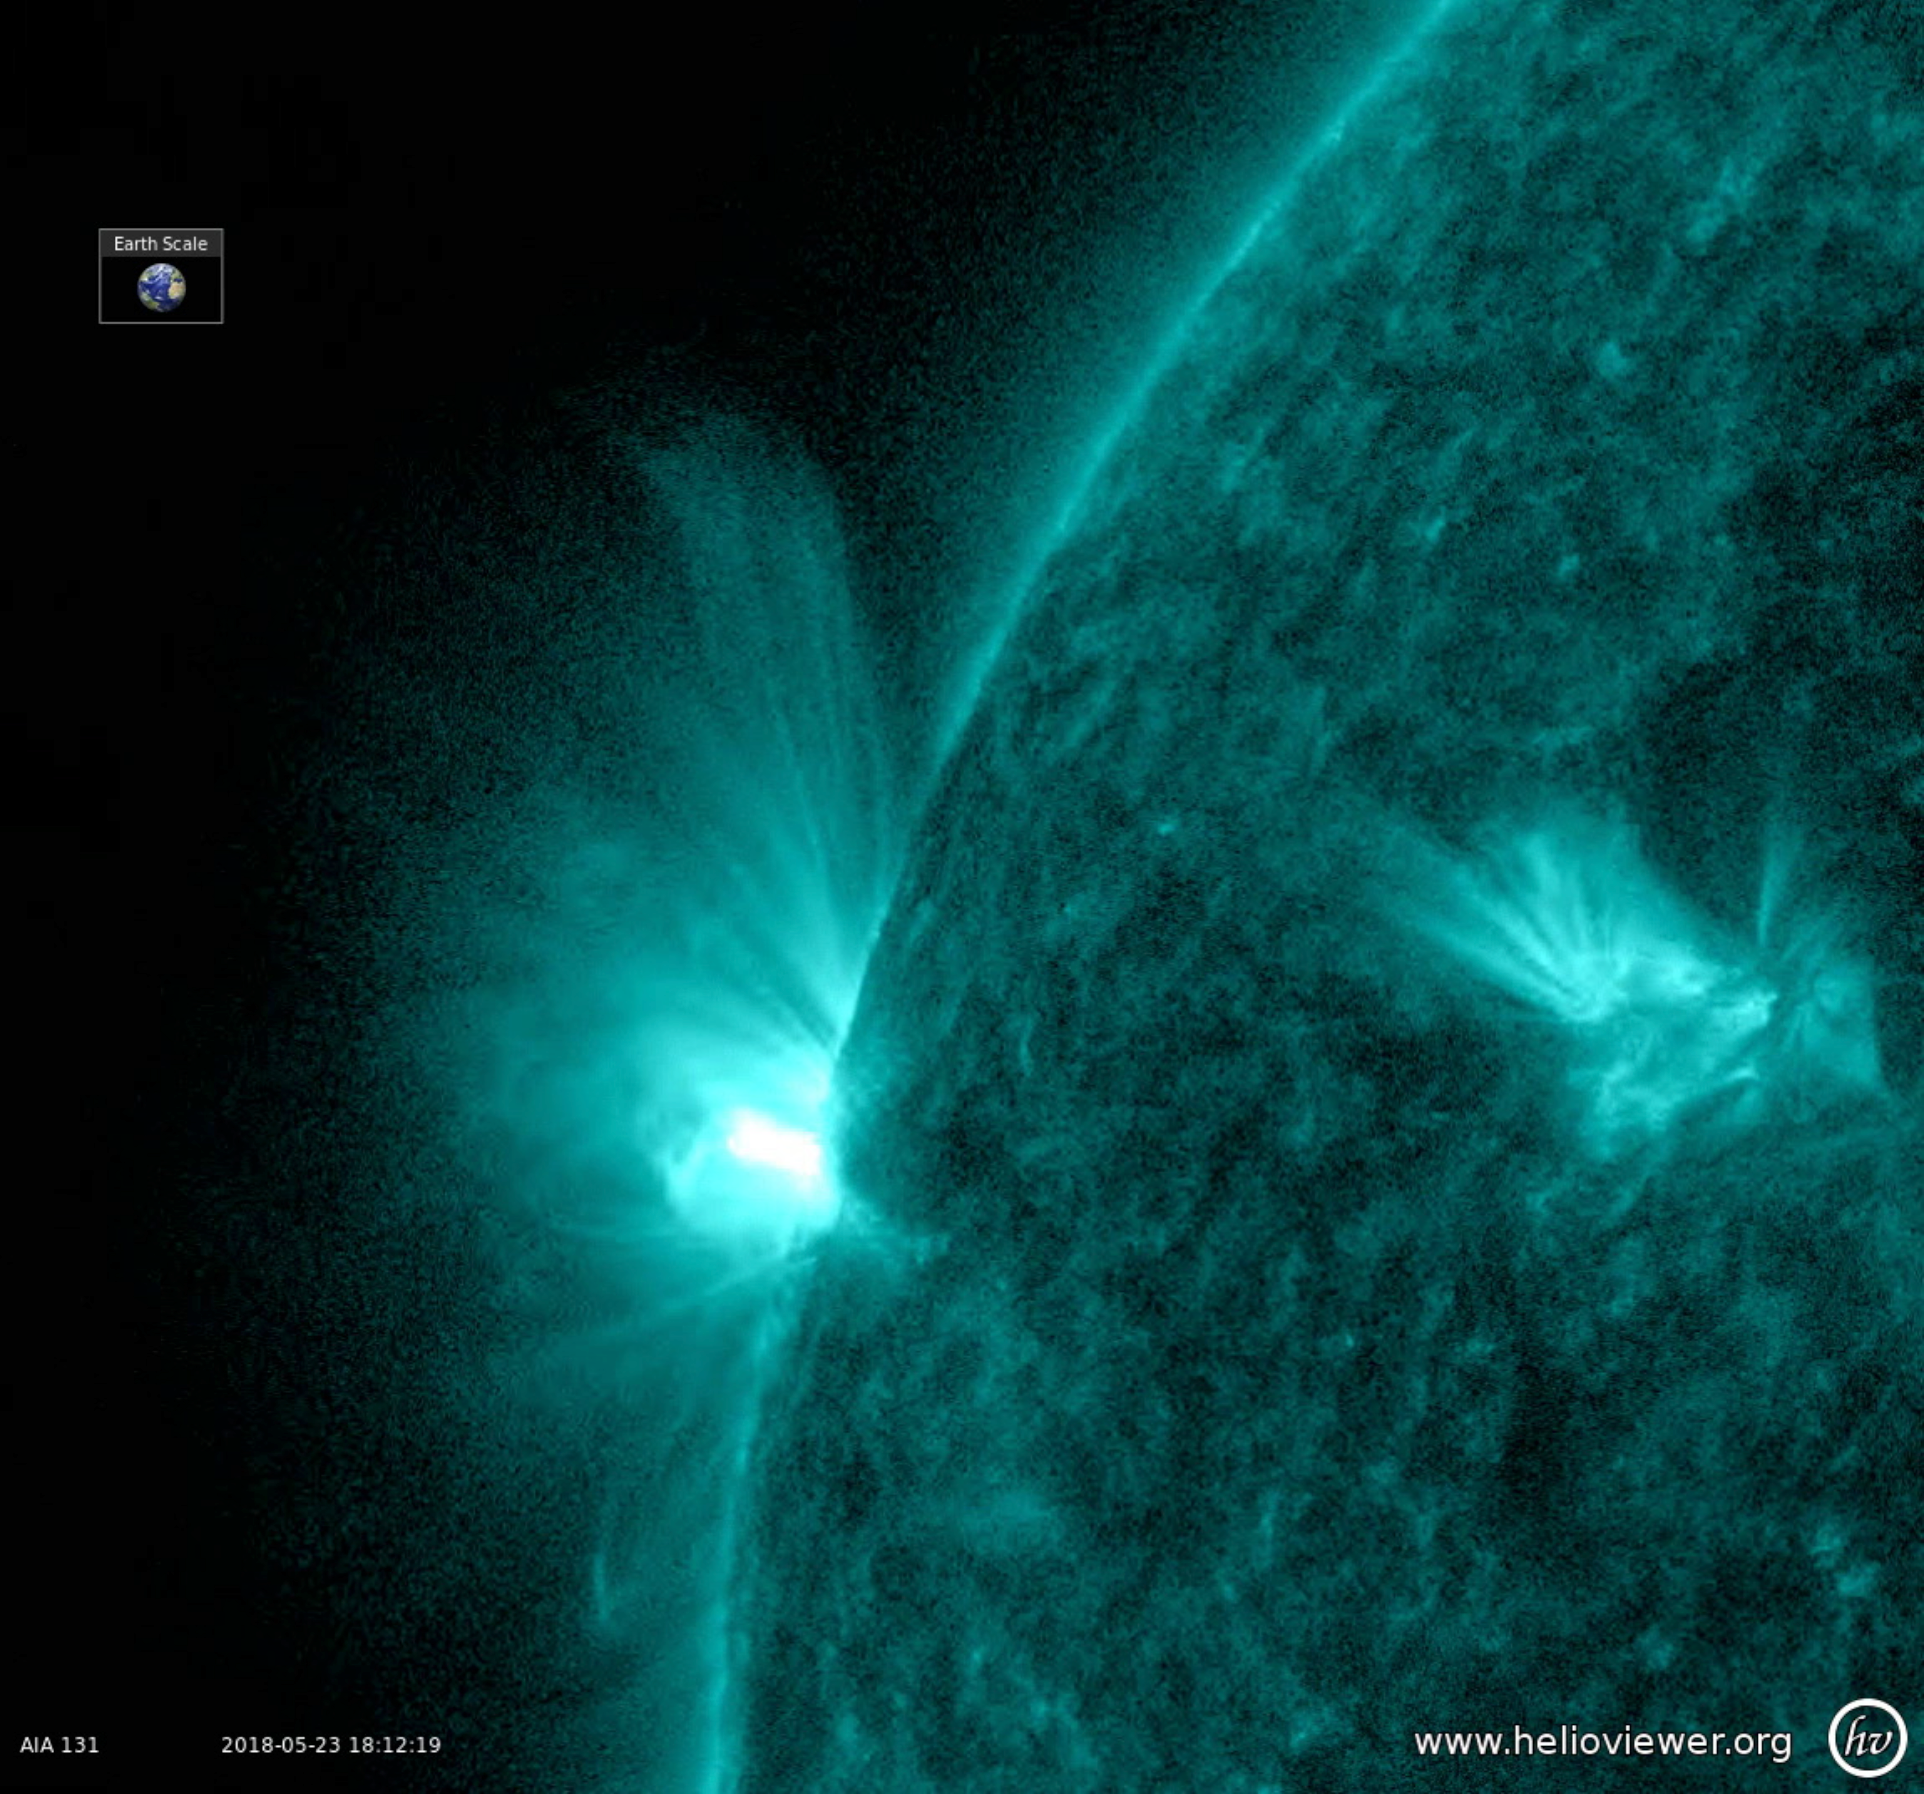

New Active Region Sputtering with Small Flares

An active region rotated into view and sputtered with numerous small flares and towering magnetic field lines that stretched out many times the diameter of Earth (May 23-25, 2018). Active regions are areas of intense magnetic energy. The field lines are illuminated by charged particles spiraling along them and easiest to discern when viewed in profile. The colorized images were taken in a wavelength of extreme ultraviolet light.

Movies
PIA22461_Sputtering_profile_131_big.mp4
PIA22461_Sputtering_profile_131_sm.mp4

SDO is managed by NASA’s Goddard Space Flight Center, Greenbelt, Maryland, for NASA’s Science Mission Directorate, Washington. Its Atmosphere Imaging Assembly was built by the Lockheed Martin Solar Astrophysics Laboratory (LMSAL), Palo Alto, California.

Credit: NASA/GSFC/Solar Dynamics Observatory